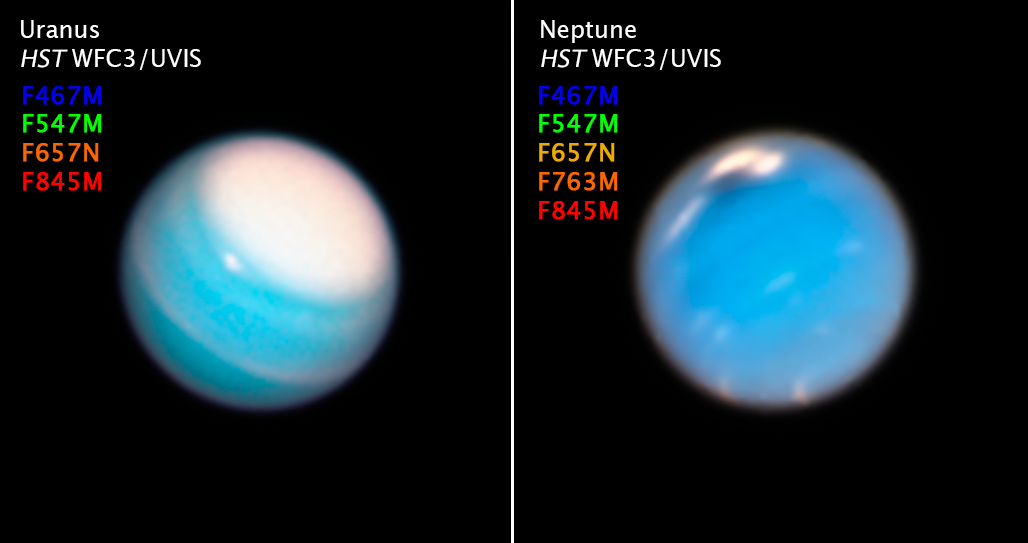

Compass Image of Uranus and Neptune

Credit: NASA, ESA, A. Simon (NASA Goddard Space Flight Center), and M.H. Wong and A. Hsu (University of California, Berkeley)